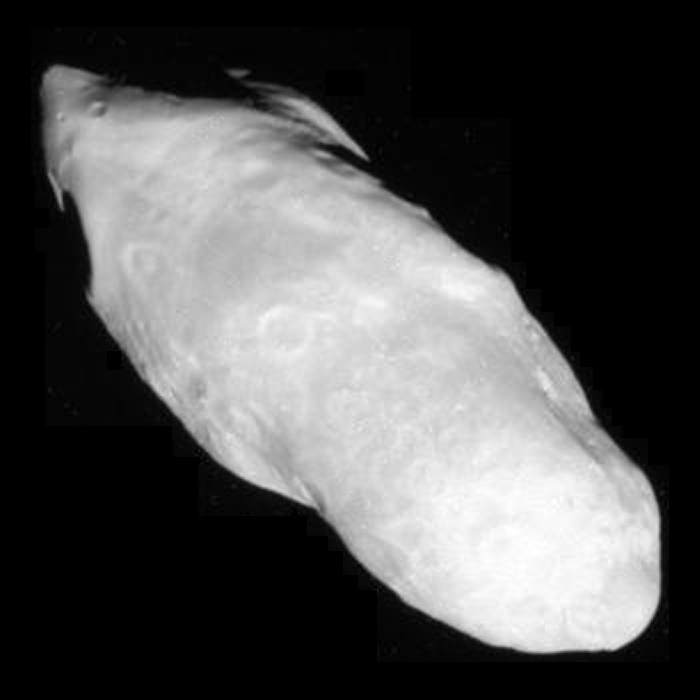

Prometheus Popping

Saturn’s potato-shaped moon Prometheus is shown in this close-up from Cassini.

This view looks toward the leading hemisphere of Prometheus (86 kilometers, or 53 miles across). North on Prometheus is up and rotated 47 degrees to the right. The end of Prometheus on the lower right points toward Saturn, and the end on the upper left points away from the planet.

The images were taken in visible light with the Cassini spacecraft narrow-angle camera on Dec. 26, 2009. The view was obtained at a distance of approximately 57,000 kilometers (35,000 miles) from Prometheus and at a Sun-Prometheus-spacecraft, or phase, angle of 33 degrees. Image scale is 339 meters (1,112 feet) per pixel.

The Cassini-Huygens mission is a cooperative project of NASA, the European Space Agency and the Italian Space Agency. The Jet Propulsion Laboratory, a division of the California Institute of Technology in Pasadena, manages the mission for NASA’s Science Mission Directorate, Washington, D.C. The Cassini orbiter and its two onboard cameras were designed, developed and assembled at JPL. The imaging operations center is based at the Space Science Institute in Boulder, Colo.

Credit: NASA/JPL-Caltech/Space Science Institute